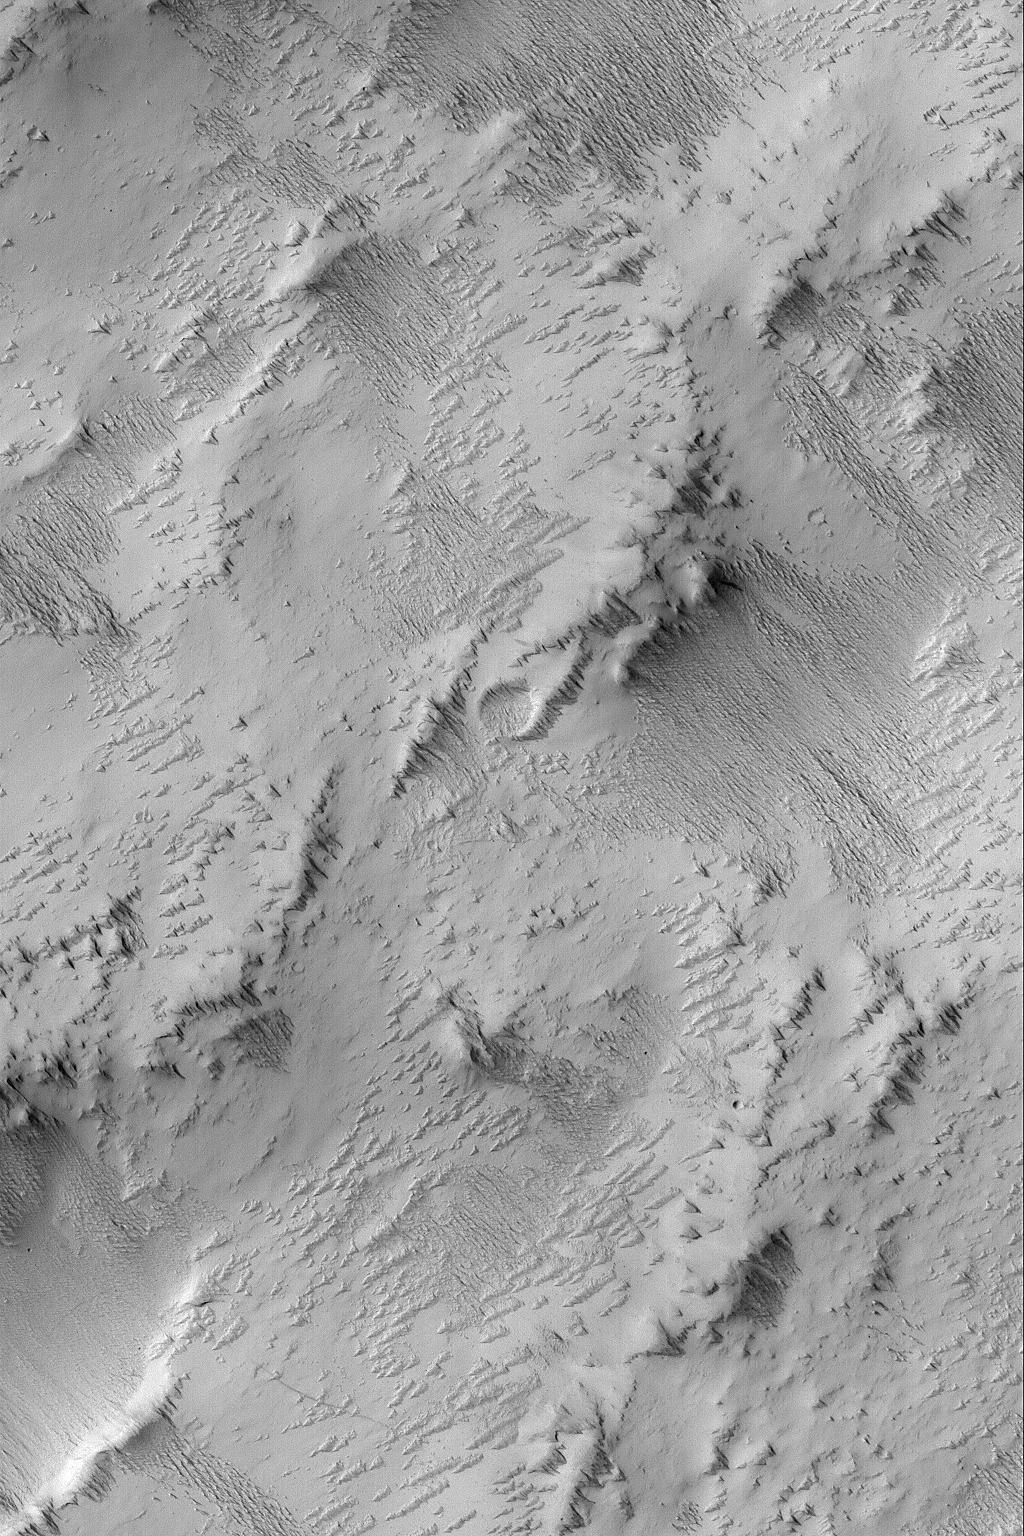

Exposing Memnonia Terrain

21 June 2004
This Mars Global Surveyor (MGS) Mars Orbiter Camera (MOC) image shows the results of a process that is underway in the Memnonia uplands near 12.9°S, 152.7°W, to strip away one layer of material and reveal a formerly-buried landscape from beneath. All of the area shown here was once covered by a material that has been eroded by wind to form the sharp-crested, nearly-parallel ridges that run diagonally from the upper left toward lower right in this image. These ridges are a classic wind erosion form, known as a yardang. The image covers an area about 3 km (1.9 mi) wide and is illuminated by sunlight from the left/upper left.

Credit: NASA/JPL/Malin Space Science Systems